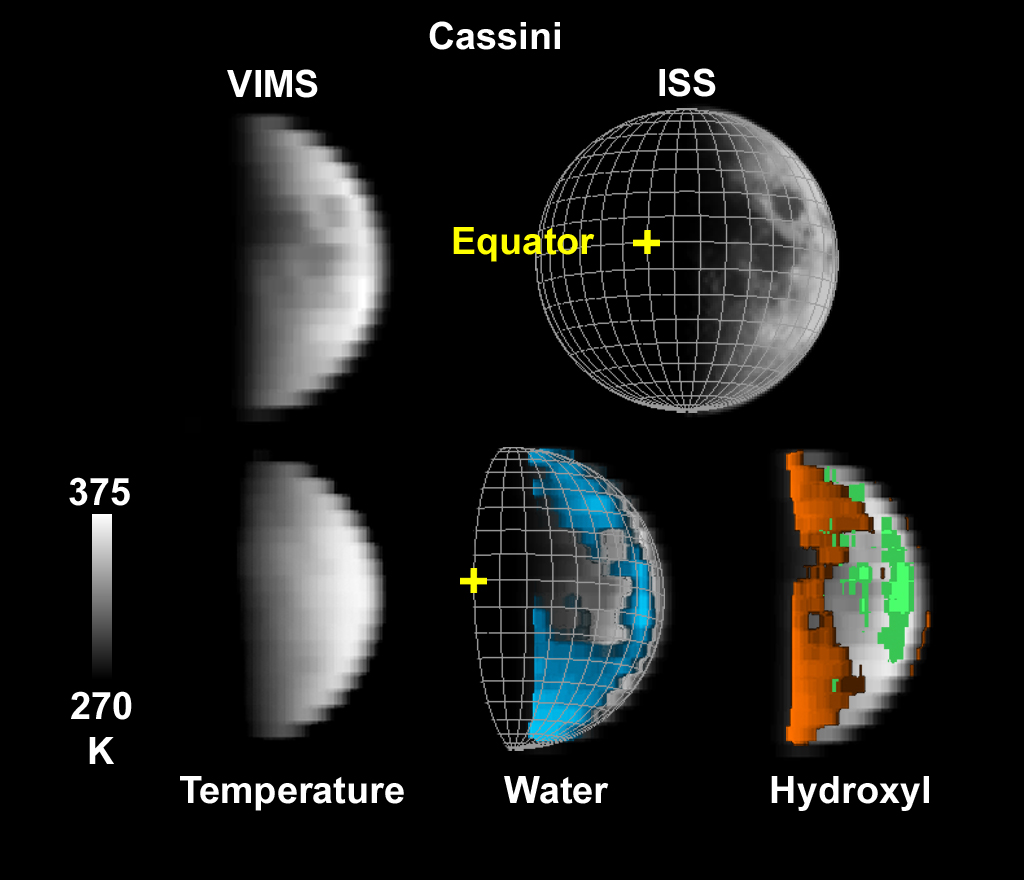

Cassini’s Look at Water on the Moon

NASA’s Cassini spacecraft observations of the moon on Aug. 19, 1999 show water and hydroxyl at all latitudes on the surface, even areas exposed to direct sunlight. The Visual and Infrared Mapping Spectrometer (VIMS) instrument on Cassini made the observations as the spacecraft flew by the moon. Its view was slightly south of the lunar equator. The yellow cross indicates a latitude and longitude of zero.

The picture at top left shows infrared light reflected off the moon as seen by VIMS. The top right picture shows the moon as seen by Cassini’s Imaging Science Sub-system (ISS) during the flyby. The image at bottom left shows temperatures of the moon derived from VIMS data. Temperatures near the equator are hotter than boiling water on Earth. The bottom center picture shows a VIMS map of water associated with minerals. At bottom right is a VIMS map of hydroxyl-bearing minerals, created by chemical reactions with minerals and glasses in the lunar soil.

Credit: NASA/JPL-Caltech/USGS